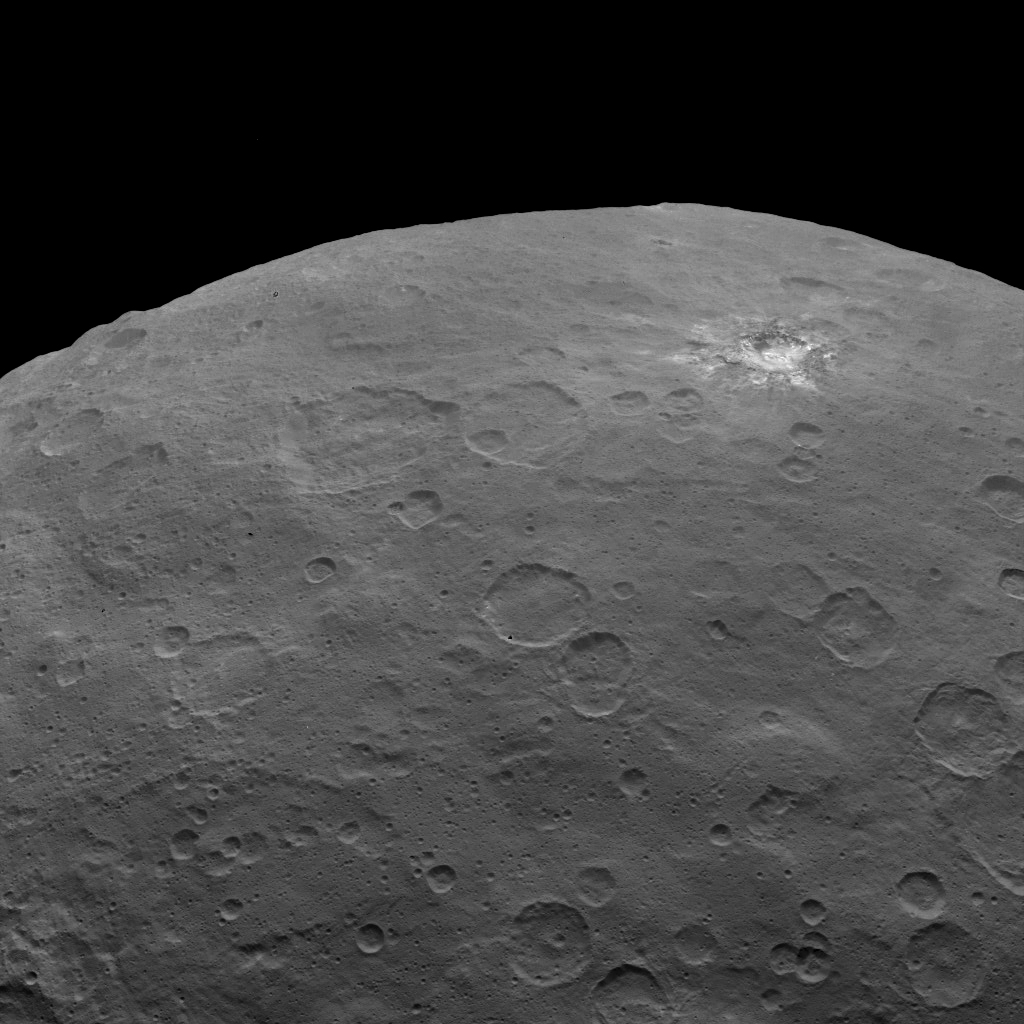

Dawn Survey Orbit Image 5

This image, taken by NASA’s Dawn spacecraft, shows dwarf planet Ceres from an altitude of 2,700 miles (4,400 kilometers). The image, with a resolution of 1,400 feet (410 meters) per pixel, was taken on June 6, 2015.

Dawn’s mission is managed by JPL for NASA’s Science Mission Directorate in Washington. Dawn is a project of the directorate’s Discovery Program, managed by NASA’s Marshall Space Flight Center in Huntsville, Alabama. UCLA is responsible for overall Dawn mission science. Orbital ATK, Inc., in Dulles, Virginia, designed and built the spacecraft. The German Aerospace Center, the Max Planck Institute for Solar System Research, the Italian Space Agency and the Italian National Astrophysical Institute are international partners on the mission team.

Credit: NASA/JPL-Caltech/UCLA/MPS/DLR/IDA